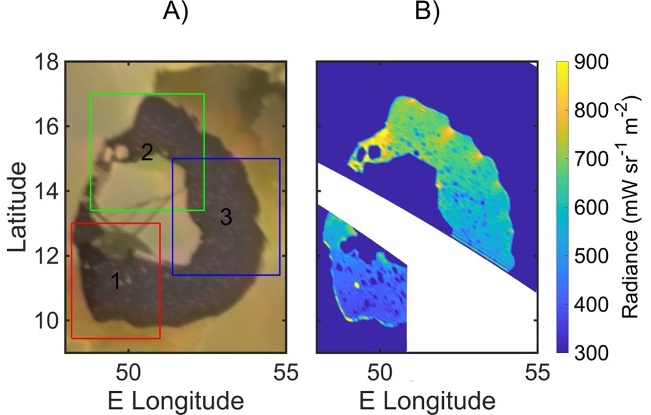

The Islands of Loki as Viewed by Voyager 1 and Juno’s JIRAM

A map of infrared radiance in Loki Patera on Jupiter’s moon Io, as measured by the Jovian Infrared Auroral Mapper (JIRAM) instrument aboard NASA’s Juno spacecraft, right, and by NASA’s Voyager 1, left.

Credit: NASA/JPL-Caltech/SwRI/ASI/INAF/JIRAM